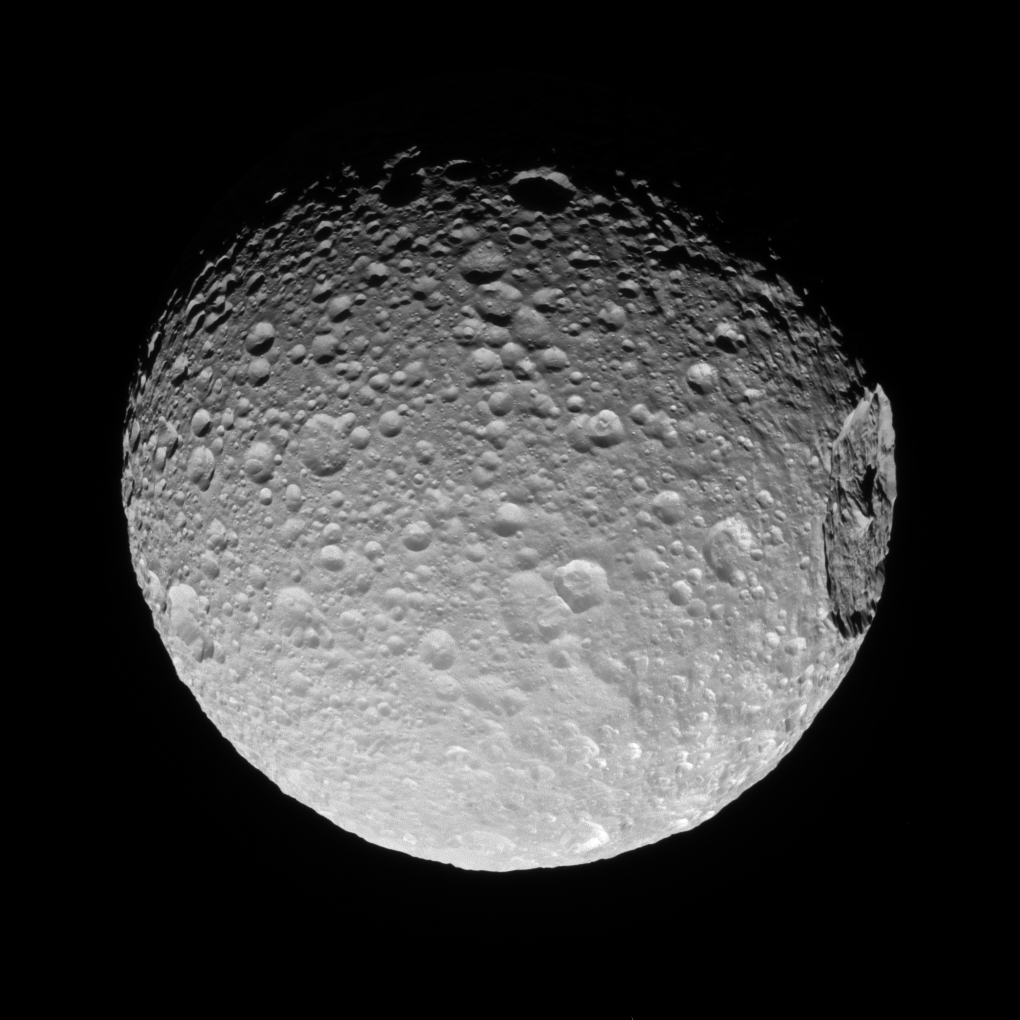

The Big One

Mimas’ gigantic crater Herschel lies near the moon’s limb in this Cassini view.

A big enough impact could potentially break up a moon. Luckily for Mimas, whatever created Herschel was not quite big enough to cause that level of disruption.

When large impacts happen, they deliver tremendous amounts of energy — sometimes enough to cause global destruction. Even impacts that are not catastrophic can leave enormous, near-permanent scars on bodies like Mimas (246 miles or 396 kilometers across).

This view looks toward the anti-Saturn hemisphere of Mimas. North on Mimas is up and rotated 32 degrees to the left. The image was taken in visible light with the Cassini spacecraft narrow-angle camera on Nov. 19, 2016.

The view was acquired at a distance of approximately 53,000 miles (85,000 kilometers) from Mimas. Image scale is 1,677 feet (511 meters) per pixel.

The Cassini mission is a cooperative project of NASA, ESA (the European Space Agency) and the Italian Space Agency. The Jet Propulsion Laboratory, a division of the California Institute of Technology in Pasadena, manages the mission for NASA’s Science Mission Directorate, Washington. The Cassini orbiter and its two onboard cameras were designed, developed and assembled at JPL. The imaging operations center is based at the Space Science Institute in Boulder, Colorado.

Credit: NASA/JPL-Caltech/Space Science Institute